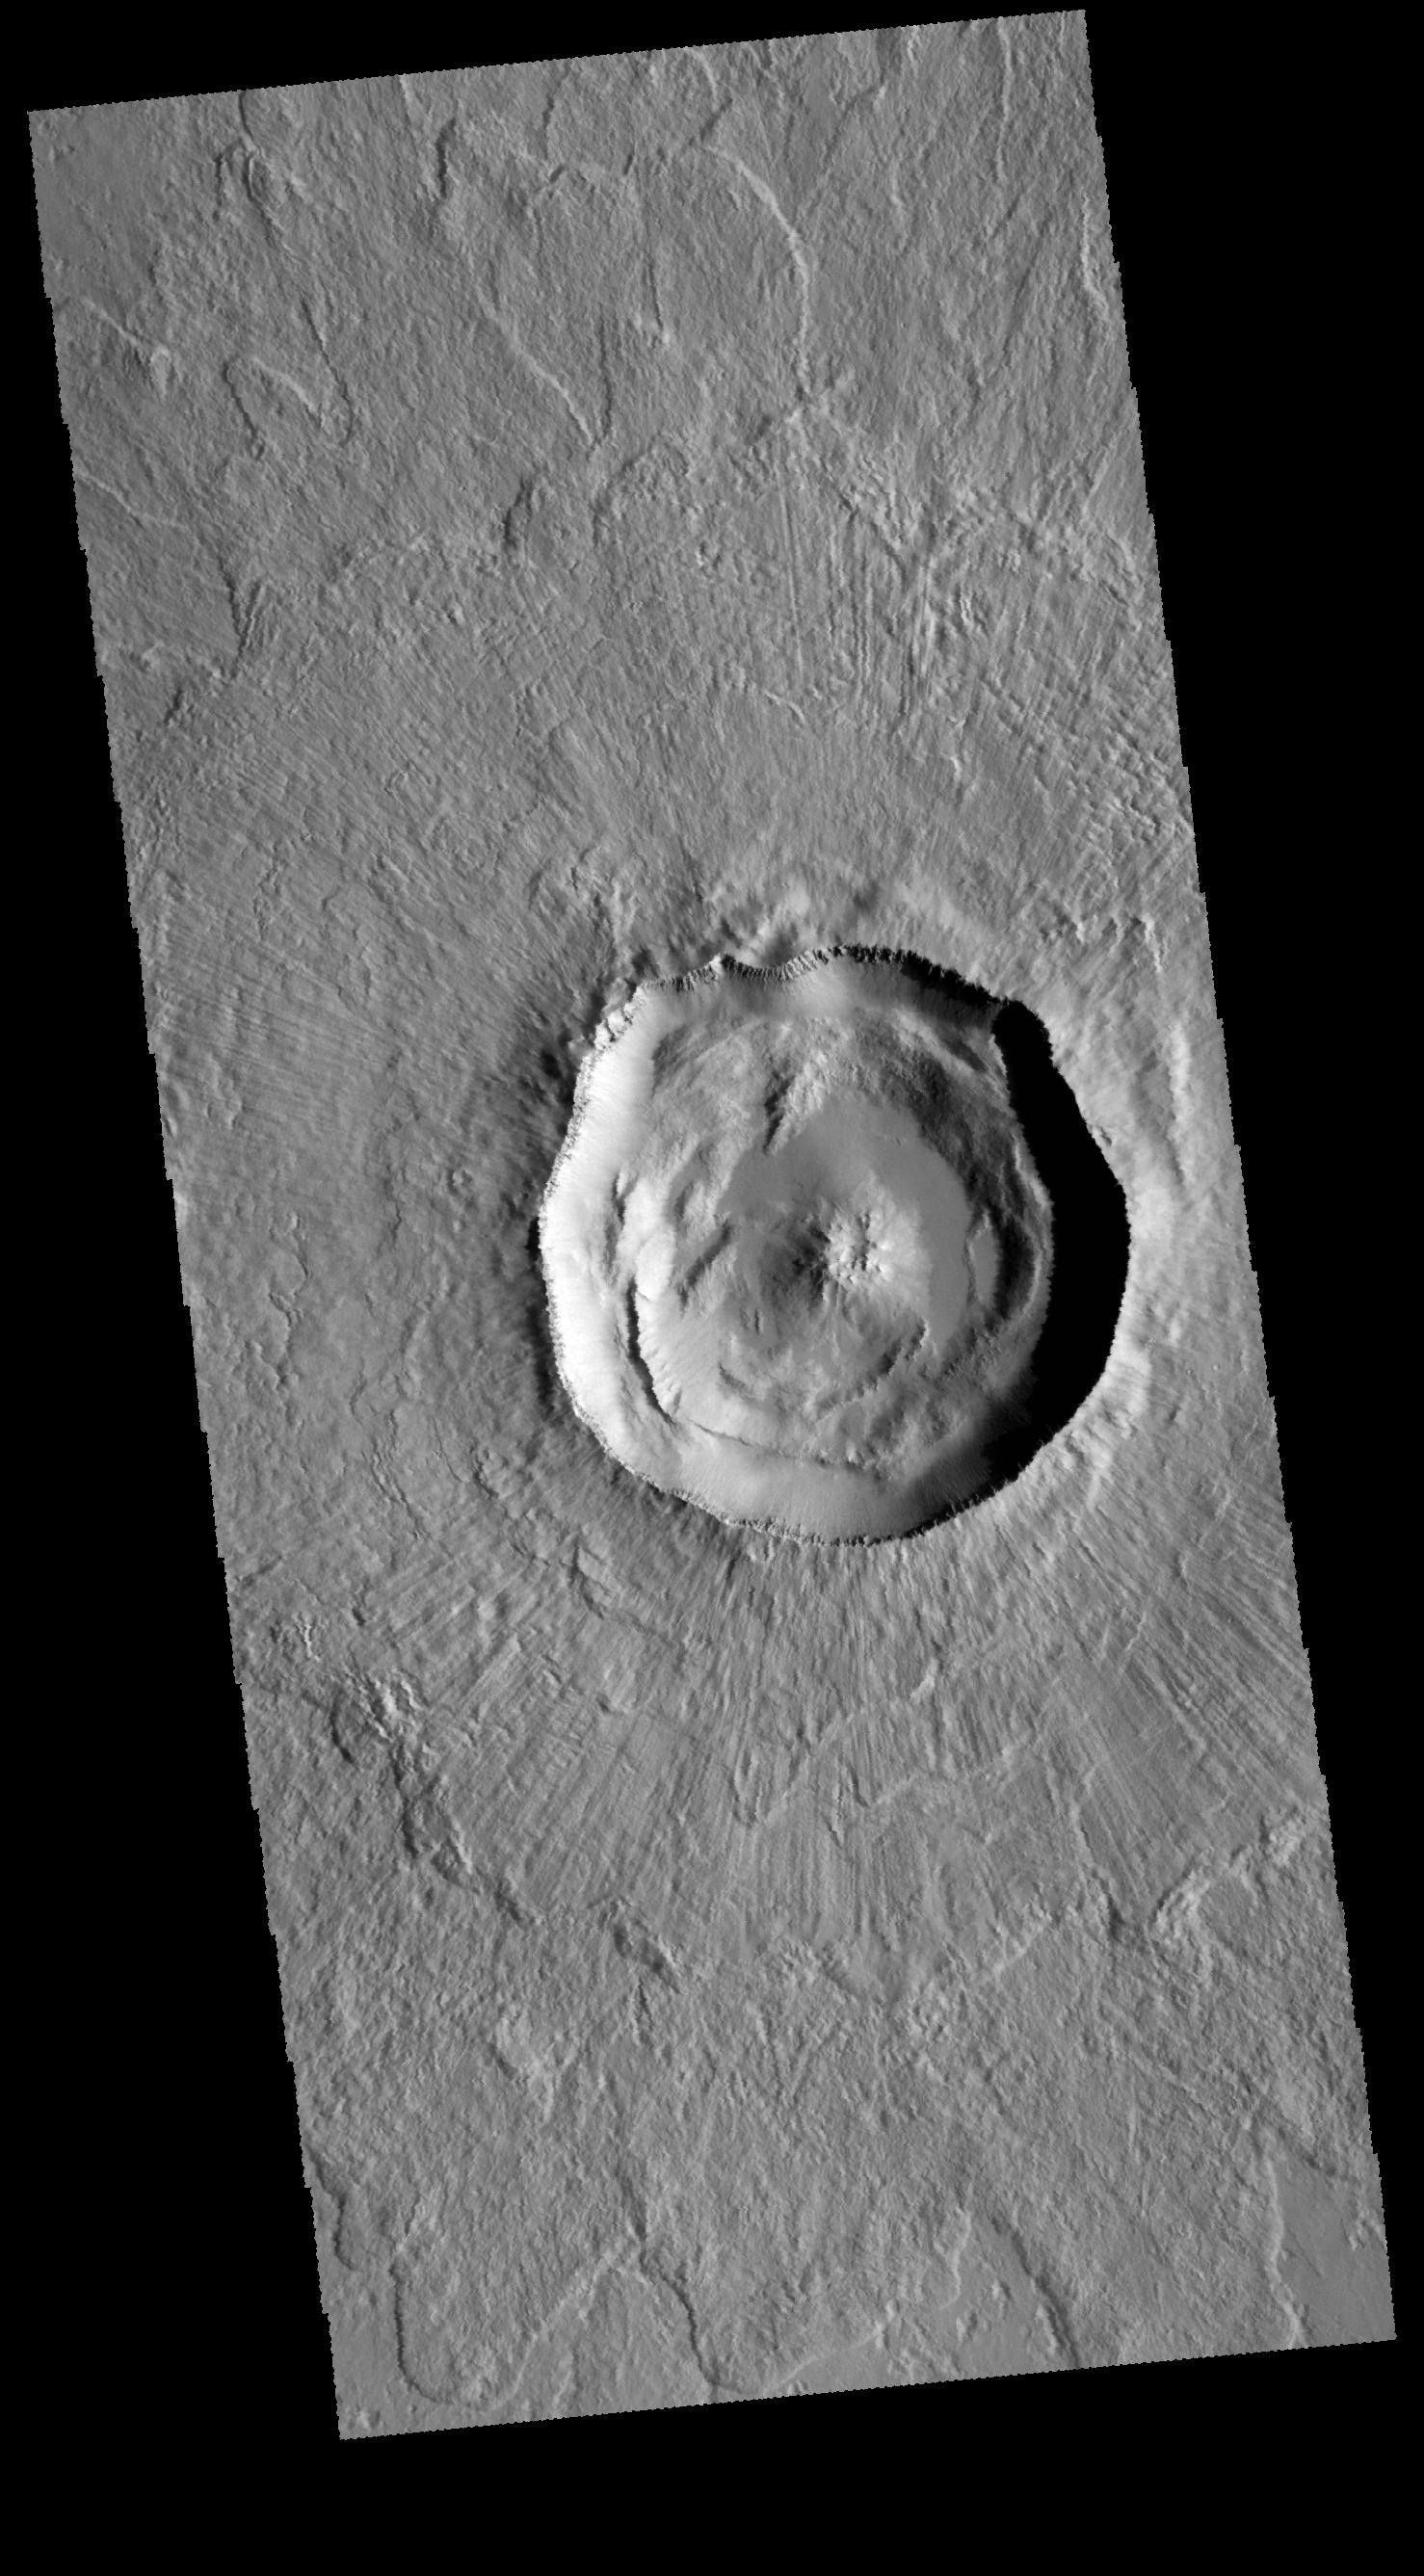

Steinheim Crater

Today’s VIS image shows Steinheim Crater, located in Arcadia Planitia. This is a relatively pristine crater with a double layer ejecta blanket and a minimally modified crater interior.

Credit: NASA/JPL-Caltech/ASU